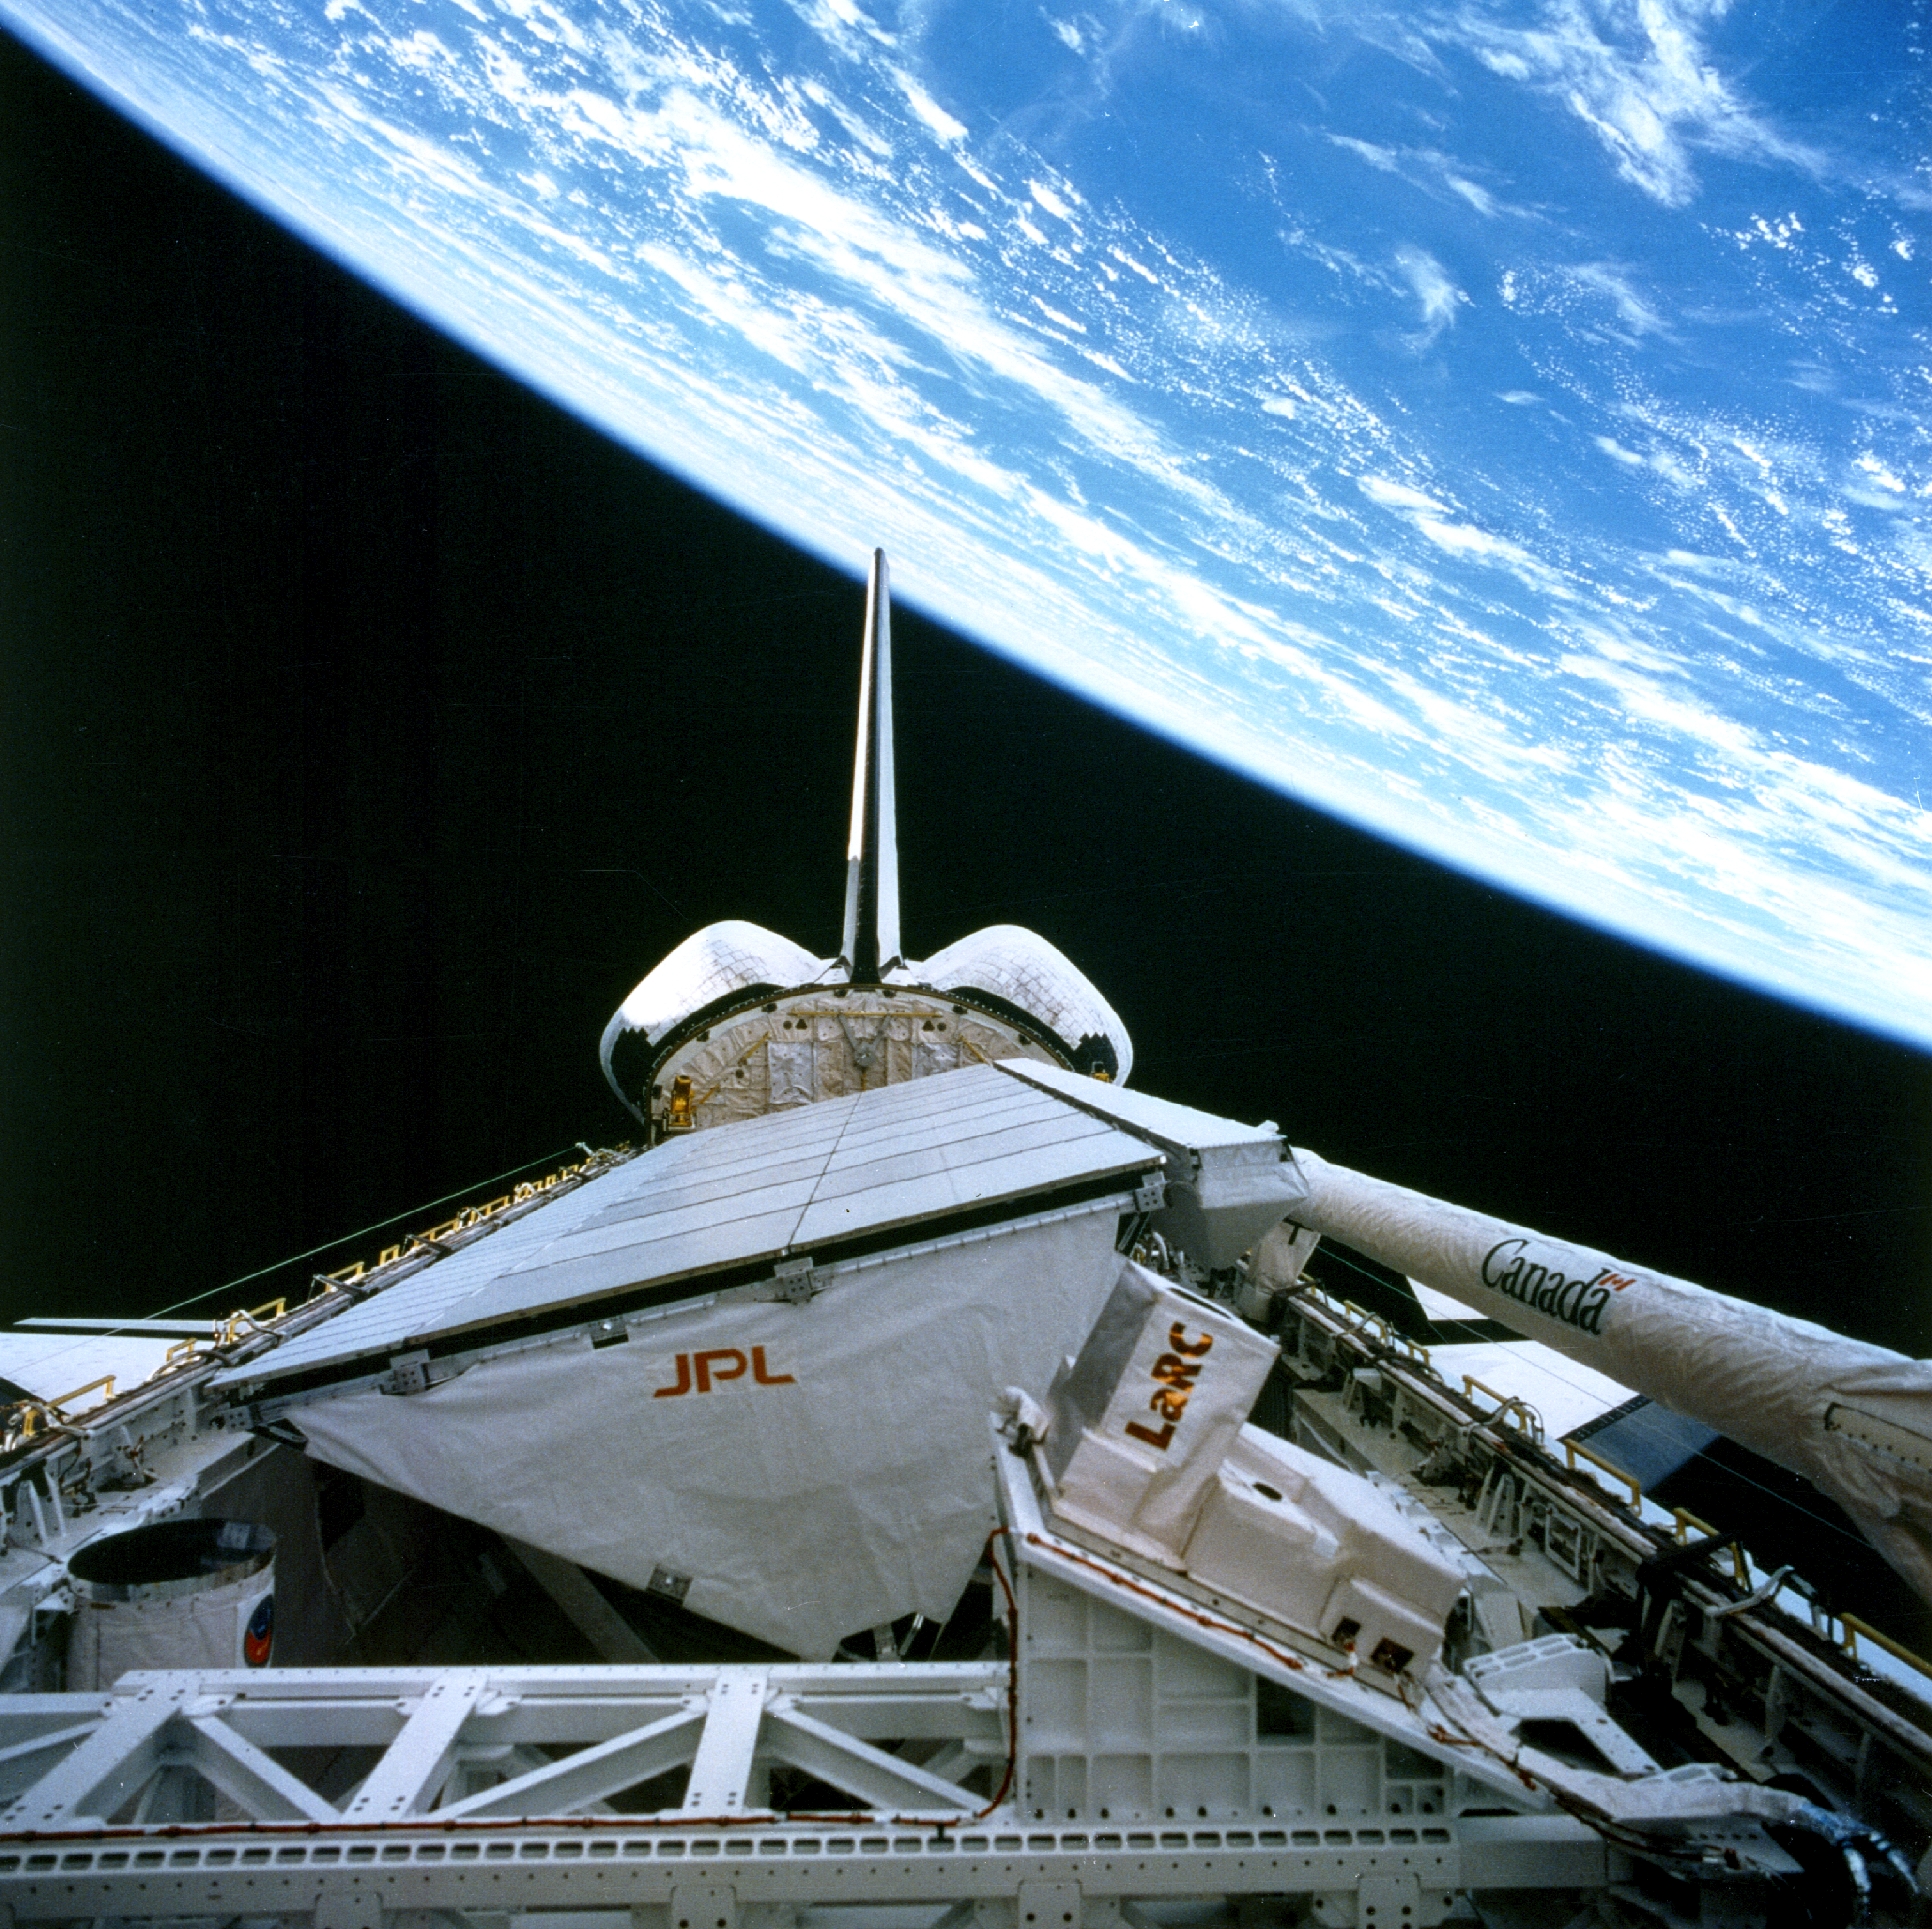

Onboard View – Space Shuttle Endeavour

SIR-C/X-SAR is shown here in the payload bay of the orbiting space shuttle Endeavour (STS-59), with an area of the Pacific Ocean northeast of Hawaii in the background. The photograph was taken with a hand-held 70-millimeter camera through the space shuttle’s aft flight deck windows. SIR-C/X-SAR’s antenna, with its large triangular support structure and flat antenna panels, almost fills the payload bay. Embedded in the antenna are hundreds of small transmitters and receivers. The antenna panels gather data simultaneously at three frequencies: C-Band, L-Band and X-Band. Six NASA astronauts spent a week and a half in Earth orbit in support of the radar mission.

Credit: NASA/JPL